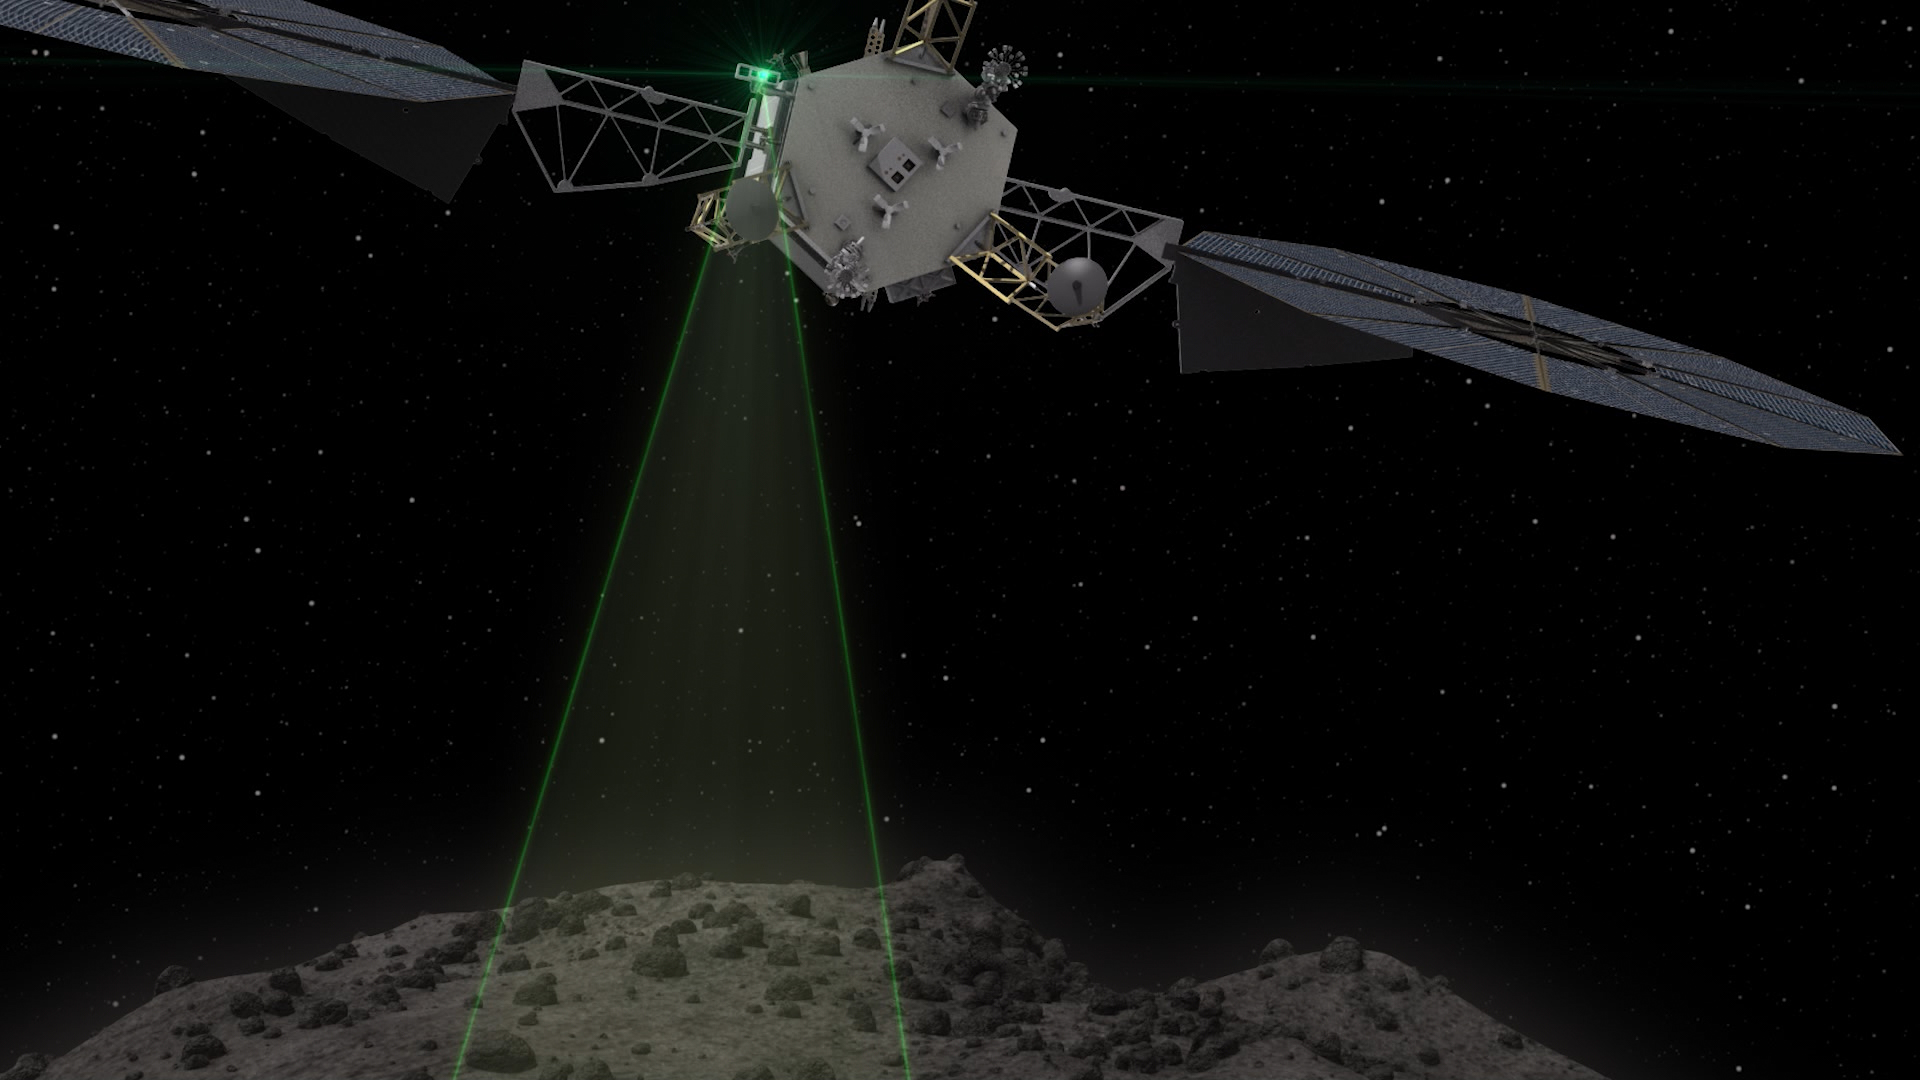

ARM Spacecraft (Illustration)

This graphic depicts the Asteroid Redirect Vehicle conducting a flyby of its target asteroid. During these flybys, the Asteroid Redirect Mission (ARM) would come within 0.6 miles (1 kilometer), generating imagery with resolution of up to 0.4 of an inch (1 centimeter) per pixel.

The robotic segment of ARM will demonstrate advanced, high-power, high-throughput solar electric propulsion; advanced autonomous precision proximity operations at a low-gravity planetary body; and controlled touchdown and liftoff with a multi-ton mass. The crew segment of the mission will include spacewalk activities for sample selection, extraction, containment and return; and mission operations of integrated robotic and crewed vehicle stack — all key components of future in-space operations for human missions to the Mars system.

After collecting a multi-ton boulder from the asteroid, the robotic spacecraft will redirect the boulder to a crew-accessible orbit around the moon, where NASA plans to conduct a series of proving ground missions in the 2020s that will help validate capabilities needed for NASA’s Journey to Mars.

Credit: NASA